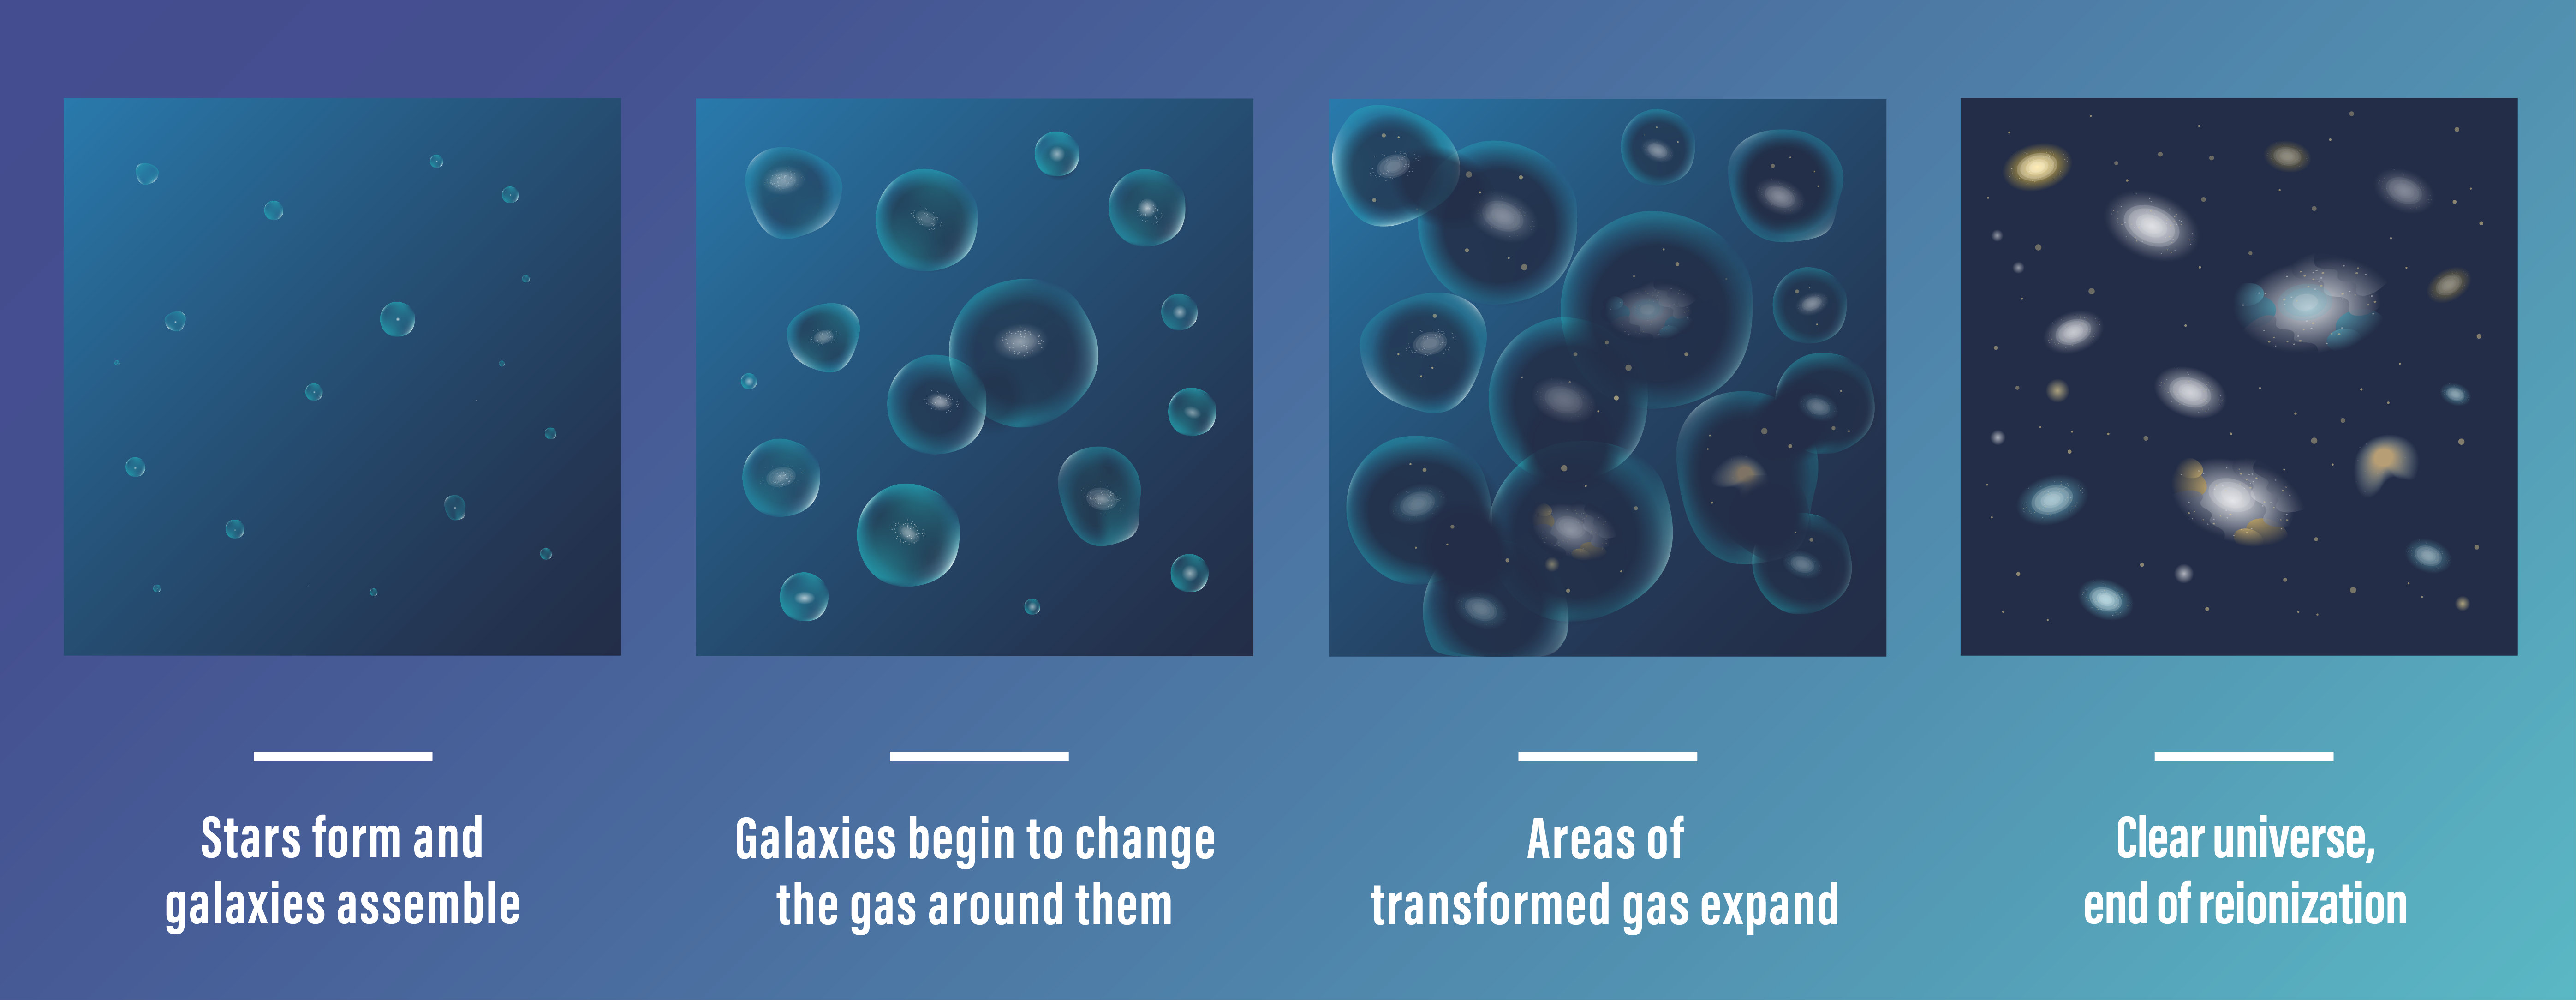

Conditions During the Era of Reionization (Illustration)

More than 13 billion years ago, during the Era of Reionization, the universe was a very different place. The gas between galaxies was largely opaque to energetic light, making it difficult to observe young galaxies. As stars and young galaxies continued to form and evolve, they began to change the gas around them. Over hundreds of millions of years, the gas converted from neutral, opaque gas to ionized, transparent gas.

What allowed the universe to become completely ionized, leading to the “clear” conditions we see in the present-day universe?

Researchers using the James Webb Space Telescope found that galaxies are overwhelmingly responsible toward the end of this period. Read about their findings.

Credit: Illustration: NASA, ESA, CSA, Joyce Kang (STScI)